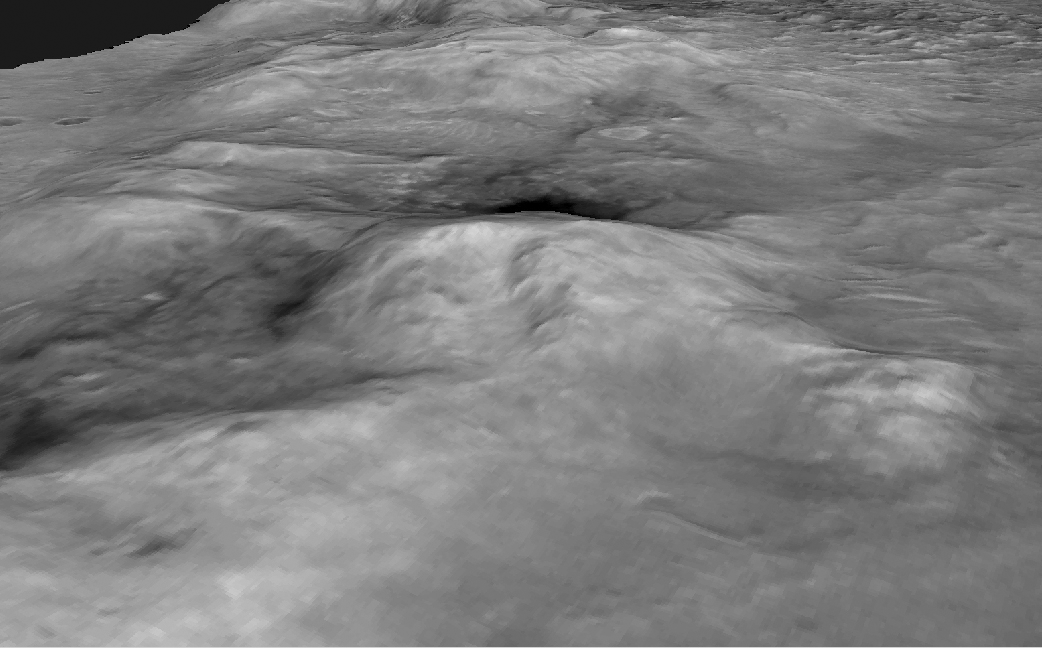

‘Columbia Hills’ Oblique View

Figure 1: Spirit’s Long Journey, Sol 450

This perspective view of a three-dimensional terrain model shows the shape of the “Columbia Hills” landscape where NASA’s Mars Exploration Rover Spirit has been working since mid-2004. North is toward the lower left. “Husband Hill” is at the center, with the “Inner Basin” behind it. This view is from images taken by the Mars Orbiter Camera on NASA’s Mars Global Surveyor and processed into a three-dimensional terrain model by the U.S. Geological Survey.

Spirit’s Long Journey, Sol 450
More than 15 months after landing on Mars, NASA’s Spirit rover is still going strong, having traveled a total of 4,276 meters (2.66 miles) as of martian day, or sol, 450 (April 8, 2005). This is a perspective view of the steepness of the “Columbia Hills,” showing sites nicknamed “Tennessee Valley,” “Larry’s Lookout,” “Inner Basin,” “Home Plate,” and the basin and summit beyond. This orbital view comprises images taken by the Mars Orbiter Camera on NASA’s Mars Global Surveyor and processed by the U.S. Geological Survey as a three-dimensional terrain model.

Credit: NASA/JPL/MSSS/USGS/NMMNH